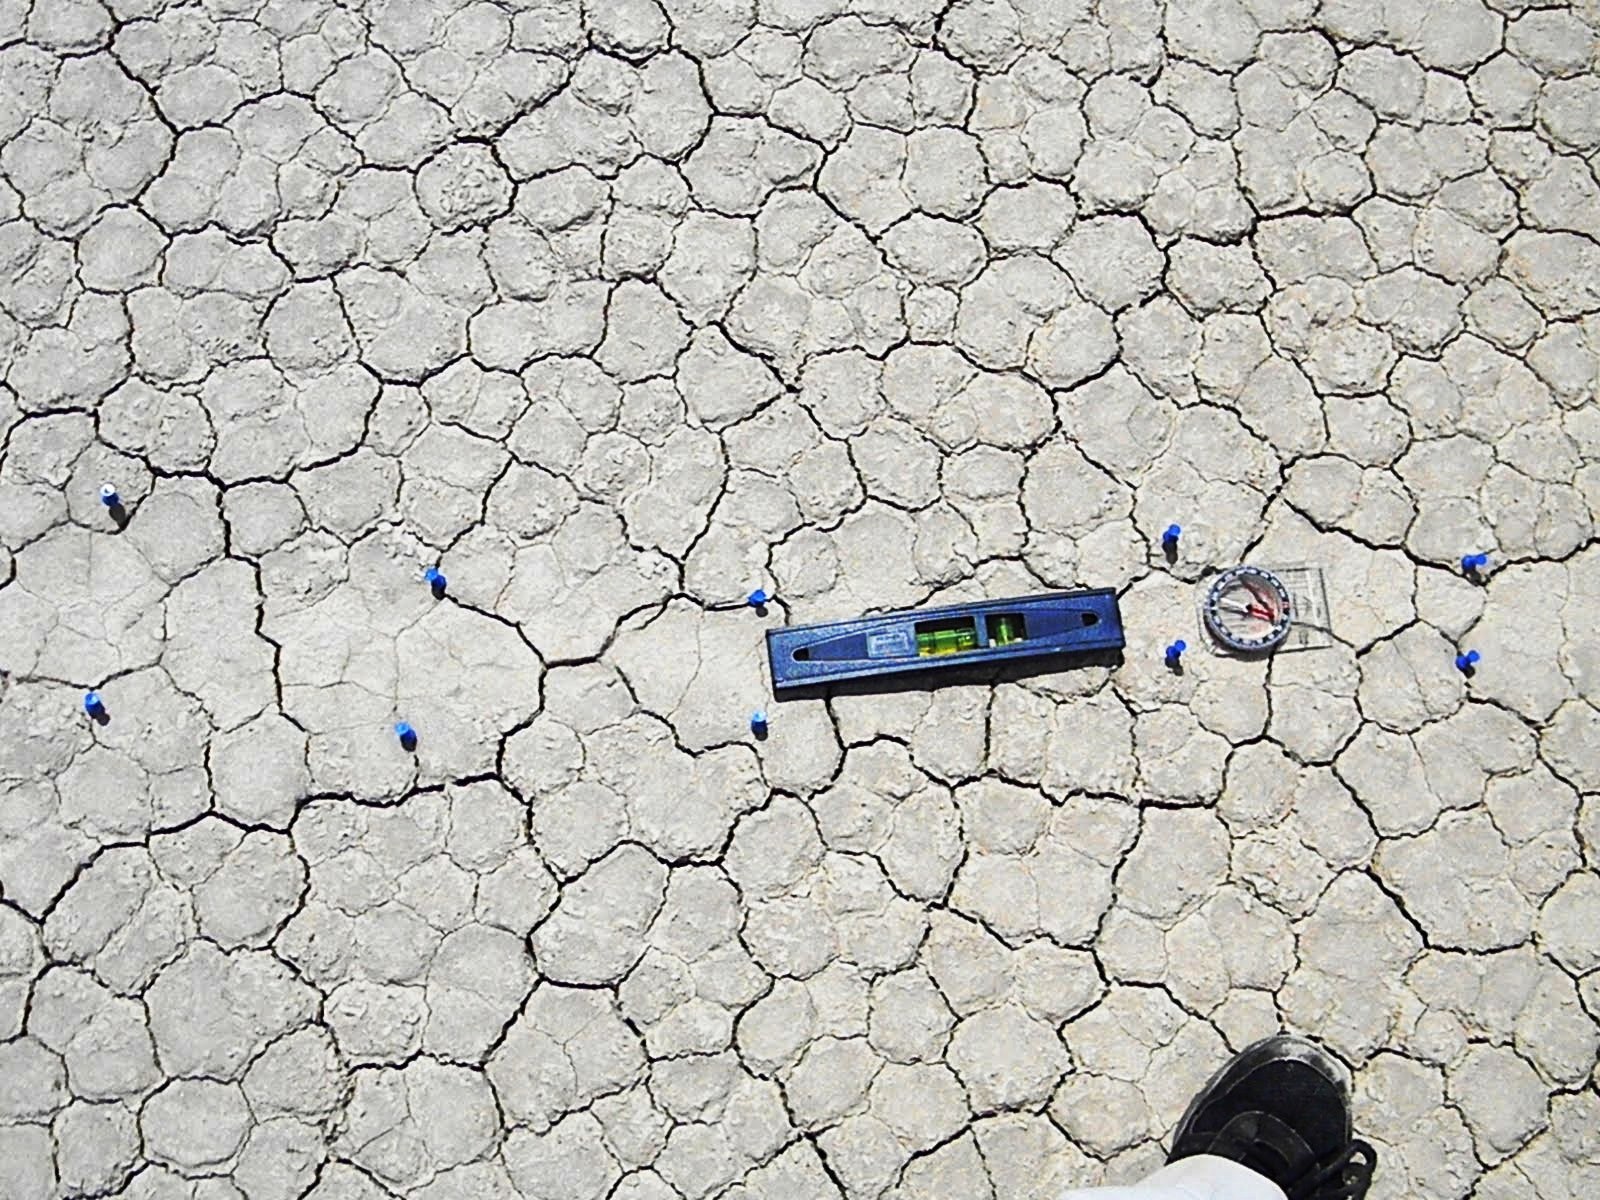

Mysterious Roving Rocks of Racetrack Playa

In some cases, the trail starts narrow and gets wider, as in this photo.

Credit: NASA/GSFC/Leva McIntire/LPSA intern